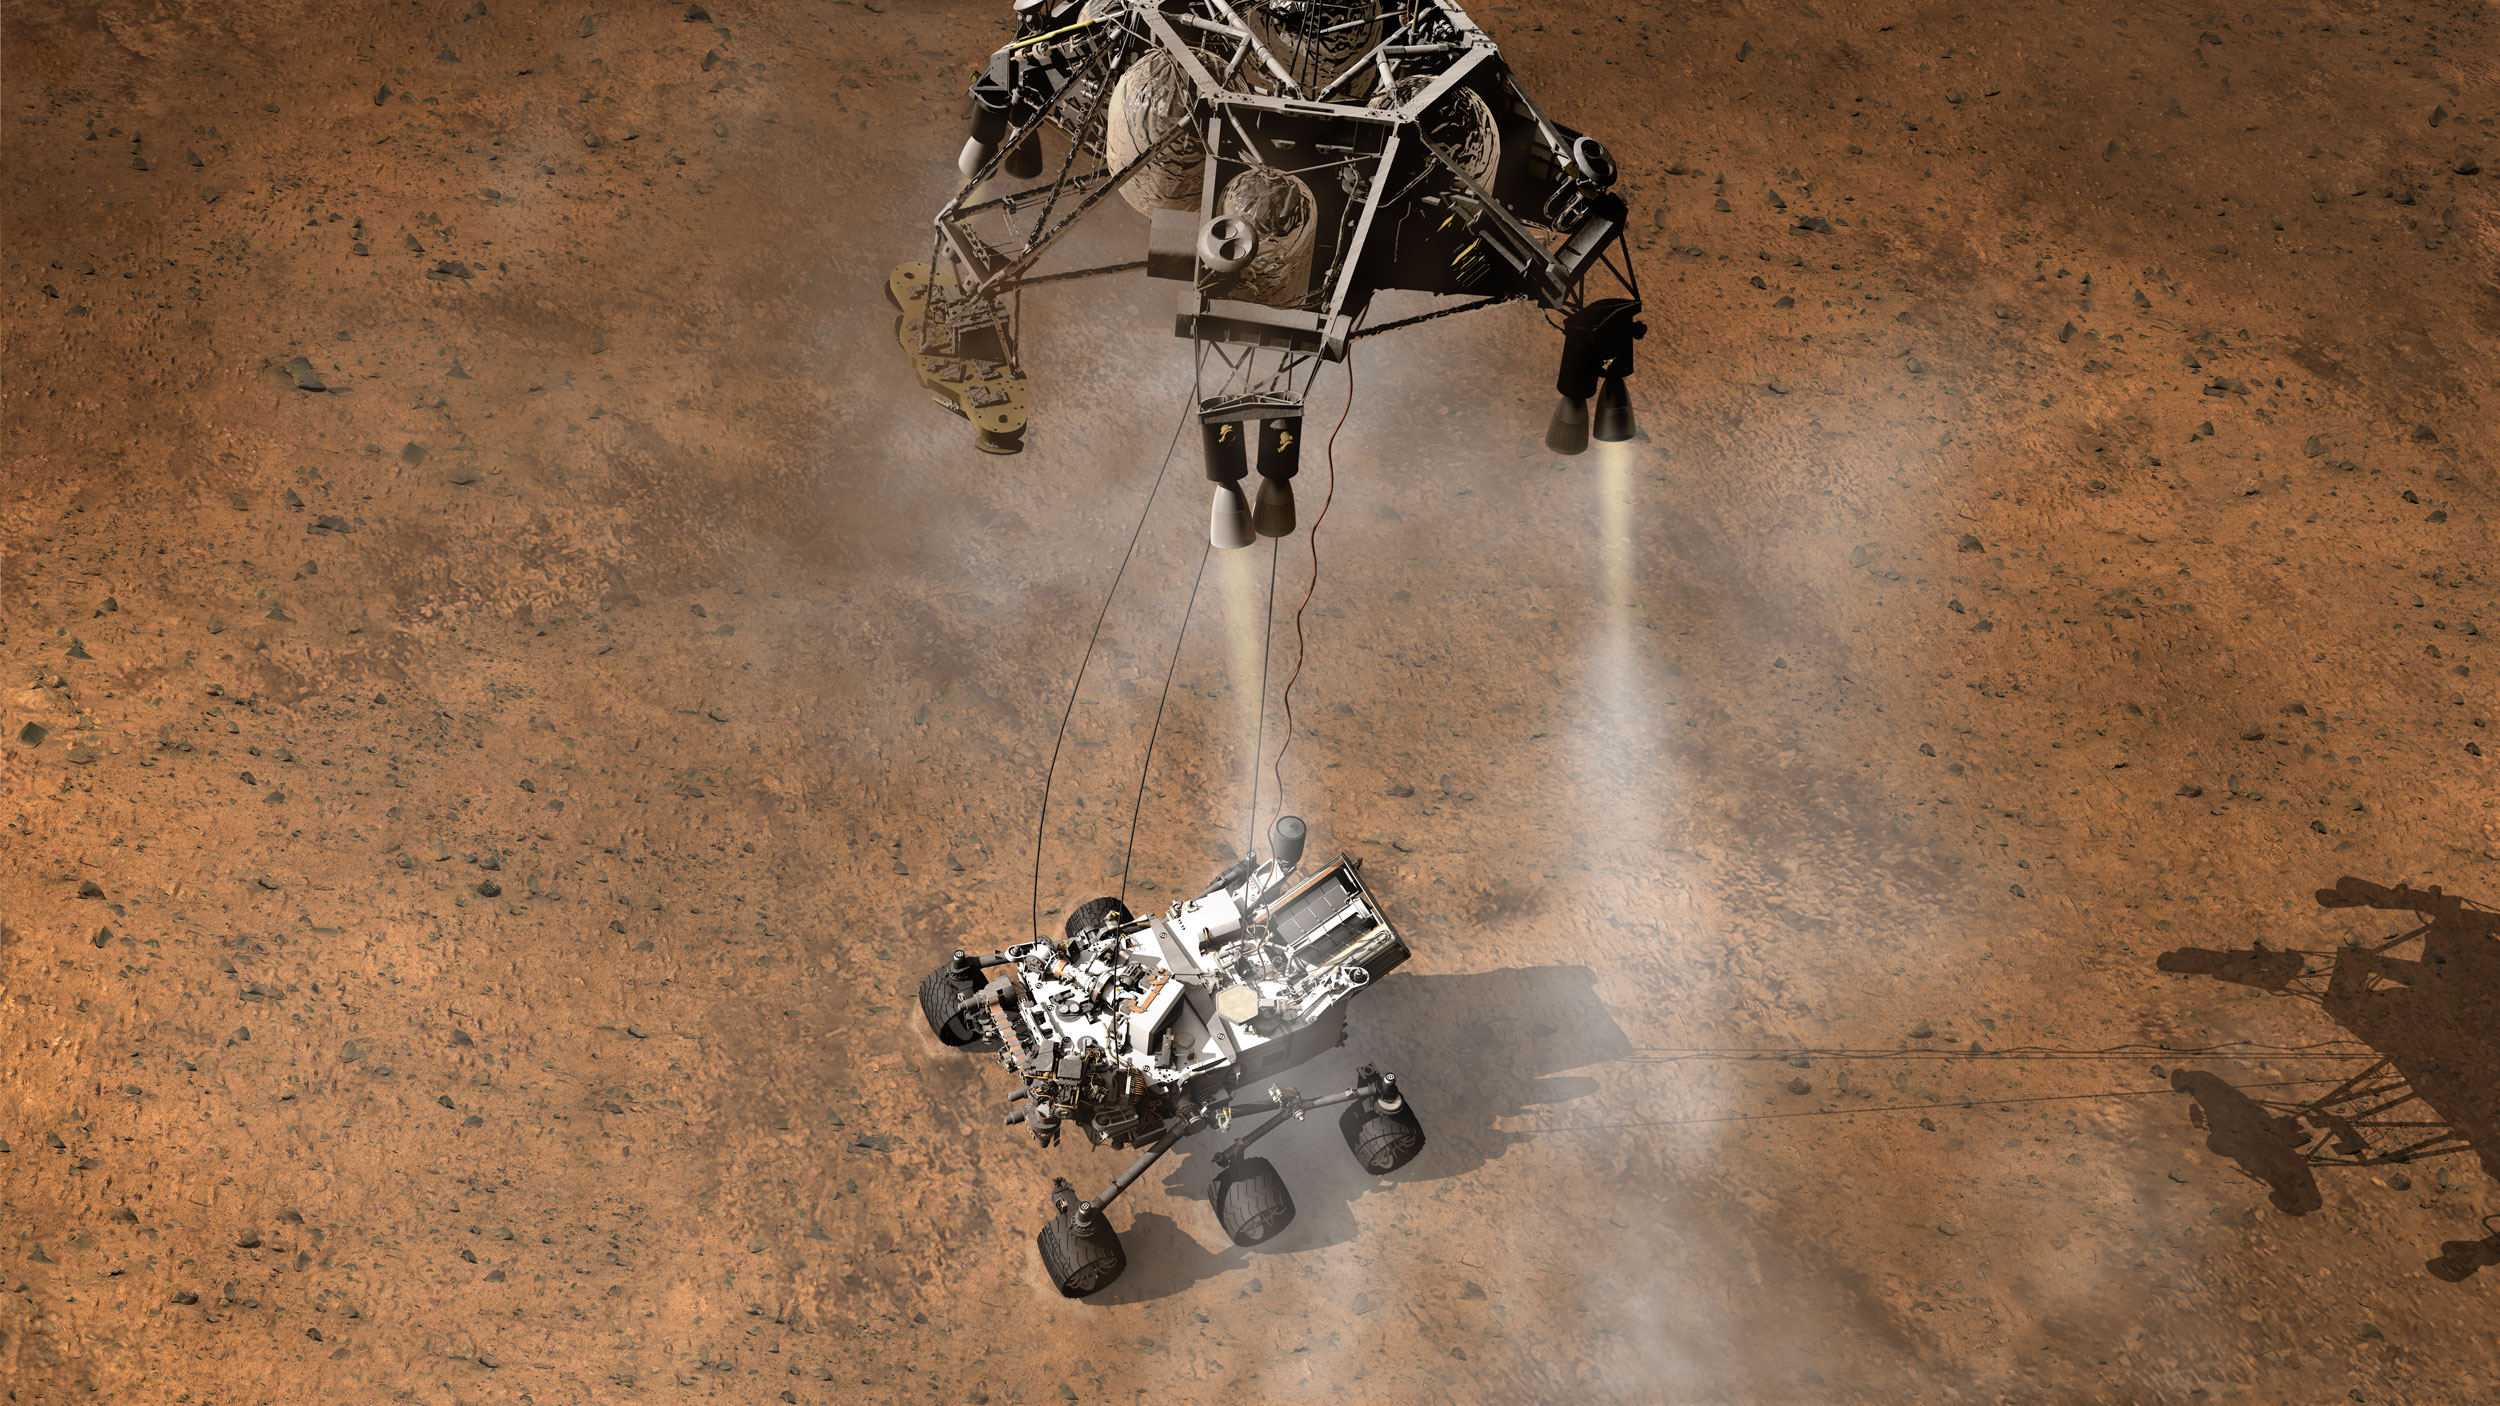

A Moment After Curiosity’s Touchdown, Artist’s Concept

This artist’s concept depicts the moment immediately after NASA’s Curiosity rover touches down onto the Martian surface.

The entry, descent, and landing (EDL) phase of the Mars Science Laboratory mission begins when the spacecraft reaches the Martian atmosphere, about 81 miles (131 kilometers) above the surface of the Gale crater landing area, and ends with the rover safe and sound on the surface of Mars.

Entry, descent, and landing for the Mars Science Laboratory mission will include a combination of technologies inherited from past NASA Mars missions, as well as exciting new technologies. Instead of the familiar airbag landing systems of the past Mars missions, Mars Science Laboratory will use a guided entry and a sky crane touchdown system to land the hyper-capable, massive rover.

The sheer size of the Mars Science Laboratory rover (over one ton, or 900 kilograms) would preclude it from taking advantage of an airbag-assisted landing. Instead, the Mars Science Laboratory will use the sky crane touchdown system, which will be capable of delivering a much larger rover onto the surface. It will place the rover on its wheels, ready to begin its mission after thorough post-landing checkouts.

The new entry, descent and landing architecture, with its use of guided entry, will allow for more precision. Where the Mars Exploration Rovers could have landed anywhere within their respective 93-mile by 12-mile (150 by 20 kilometer) landing ellipses, Mars Science Laboratory will land within a 12-mile (20-kilometer) ellipse! This high-precision delivery will open up more areas of Mars for exploration and potentially allow scientists to roam “virtually” where they have not been able to before.

In the depicted scene, Curiosity has touched down onto the surface. The spacecraft has detected the touchdown, and pyrotechnic cutters have severed the connections between the rover and the spacecraft’s descent stage. The rocket-powered descent stage will fly away, coming to the surface a safe distance away, its work completed.

NASA’s Jet Propulsion Laboratory, a division of the California Institute of Technology, Pasadena, Calif., manages the Mars Science Laboratory Project for the NASA Science Mission Directorate, Washington.

Credit: NASA/JPL-Caltech